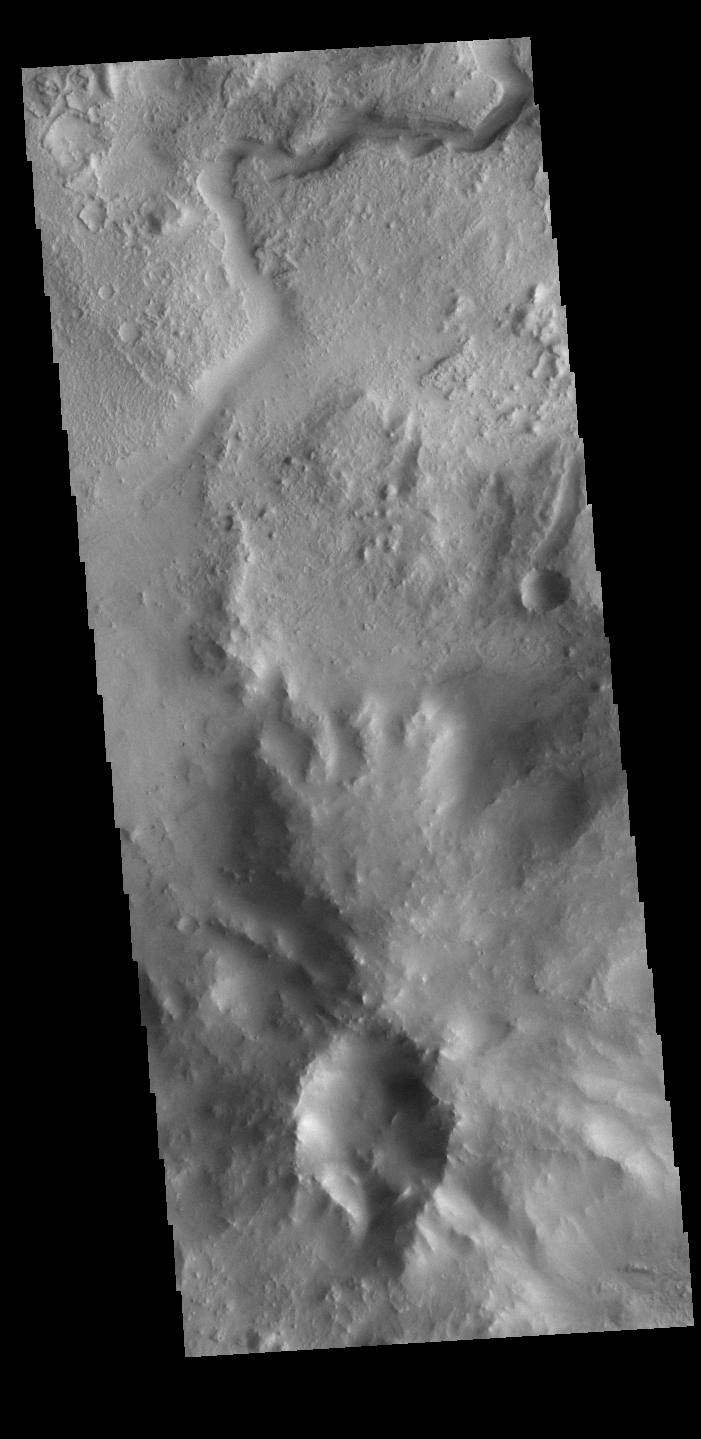

Jezero Crater

Today’s VIS image shows part of the northeastern portion of Jezero Crater. The Perserverance Rover is located on the northwestern part of the crater – near a delta deposit formed by the influx of silt laden water into the crater at a time during Mars’ past that was wetter. The crater most likely hosted a lake for a period of time. The channel at the top of this image was formed by the flow of water exiting the crater.

Credit: NASA/JPL-Caltech/ASU